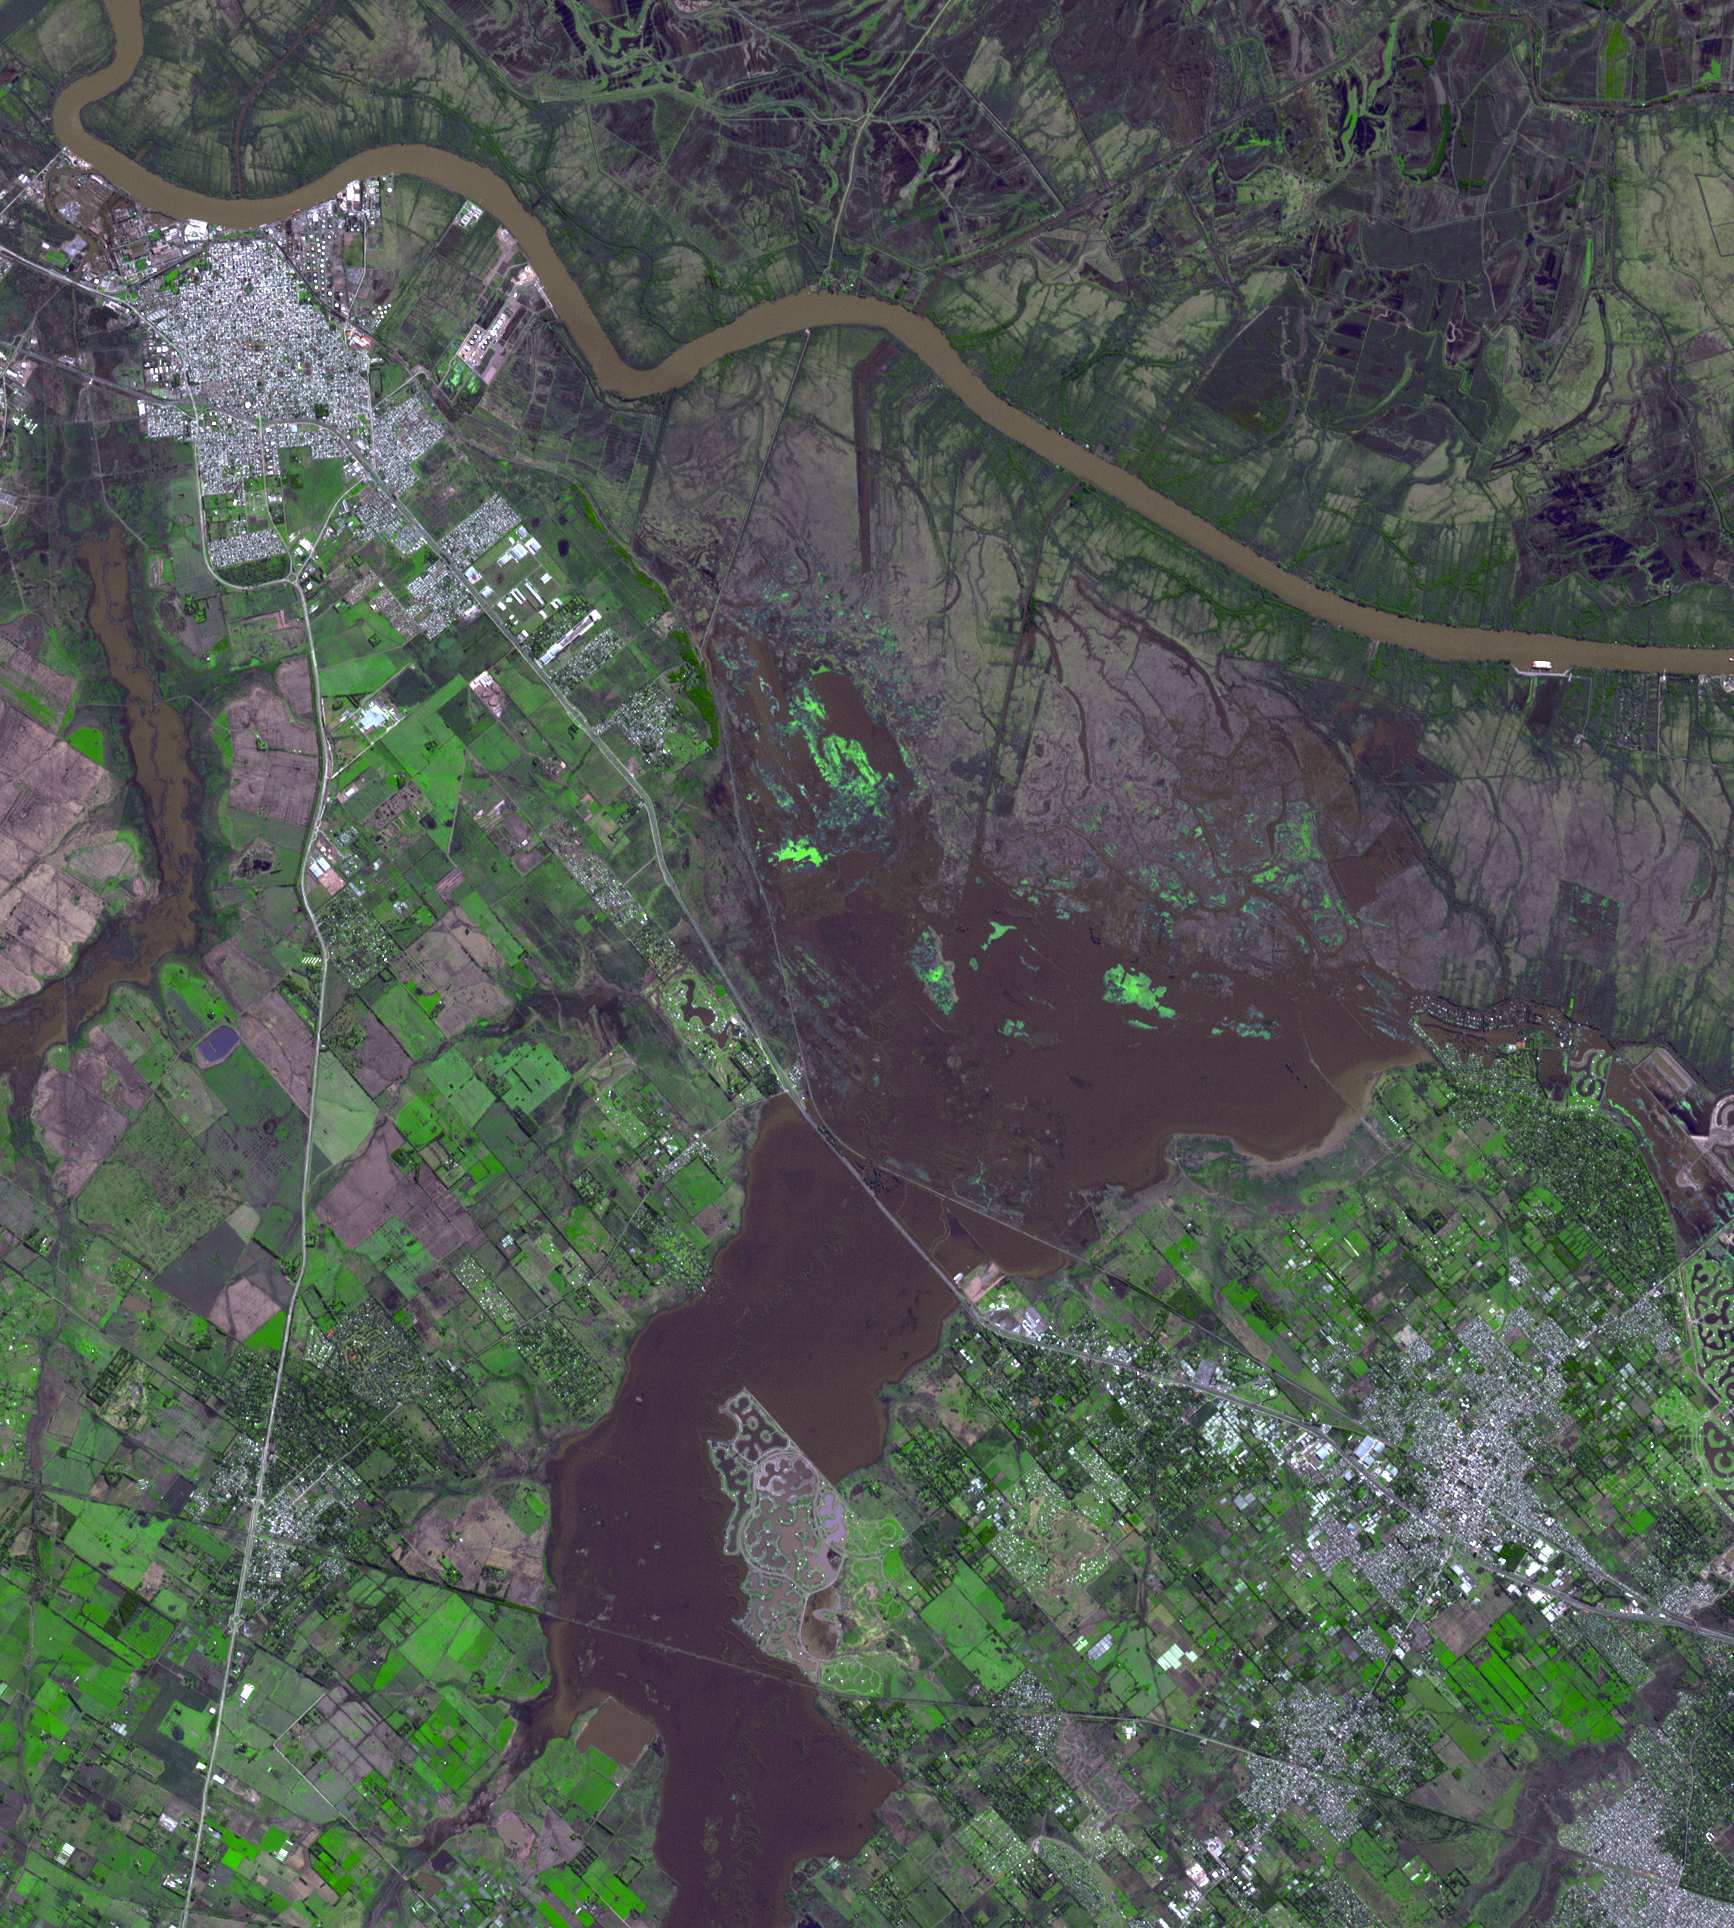

NASA Spacecraft Tracks Argentine Flooding

Northwest of Buenos Aires, Argentina, seven straight days of torrential rains of up to 16 inches (40 centimeters) in August 2015 resulted in flooding between the cities of Escobar and Campana. The flooding has since eased, allowing some evacuated residents of the 39 affected municipalities to return to their homes. The flooding was captured in this satellite image acquired Aug. 16, 2015, by the Advanced Spaceborne Thermal Emission and Reflection Radiometer (ASTER) instrument on NASA’s Terra spacecraft. The image covers an area of 16.7 by 17.4 miles (26.9 by 28 kilometers), and is located at 34.2 degrees south, 58.6 degrees west.

With its 14 spectral bands from the visible to the thermal infrared wavelength region and its high spatial resolution of 15 to 90 meters (about 50 to 300 feet), ASTER images Earth to map and monitor the changing surface of our planet. ASTER is one of five Earth-observing instruments launched Dec. 18, 1999, on Terra. The instrument was built by Japan’s Ministry of Economy, Trade and Industry. A joint U.S./Japan science team is responsible for validation and calibration of the instrument and data products.

The broad spectral coverage and high spectral resolution of ASTER provides scientists in numerous disciplines with critical information for surface mapping and monitoring of dynamic conditions and temporal change. Example applications are: monitoring glacial advances and retreats; monitoring potentially active volcanoes; identifying crop stress; determining cloud morphology and physical properties; wetlands evaluation; thermal pollution monitoring; coral reef degradation; surface temperature mapping of soils and geology; and measuring surface heat balance.

The U.S. science team is located at NASA’s Jet Propulsion Laboratory, Pasadena, Calif. The Terra mission is part of NASA’s Science Mission Directorate, Washington, D.C.

Credit: NASA/GSFC/METI/ERSDAC/JAROS, and U.S./Japan ASTER Science Team